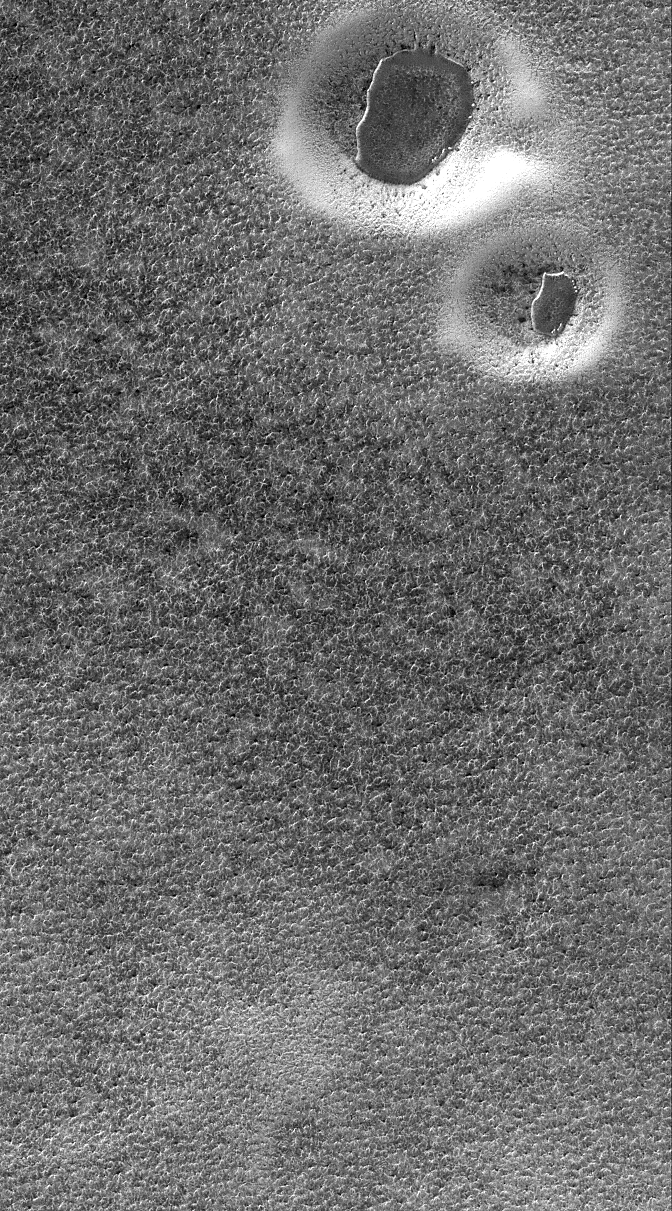

South Polar Scene

8 October 2005
This Mars Global Surveyor (MGS) Mars Orbiter Camera (MOC) image shows two circular features in the south polar region of Mars. The circular features are degraded impact craters. The dark, irregular features in each crater are the remnants of a layer of material that probably once covered the entire scene, before being eroded away. All of the terrain in this image is covered by defrosting, seasonal carbon dioxide frost.

Location near: 79.5°S, 295.0°W
Image width: width: ~3 km (~1.9 mi)
Illumination from: upper left
Season: Southern Spring

Credit: NASA/JPL/Malin Space Science Systems